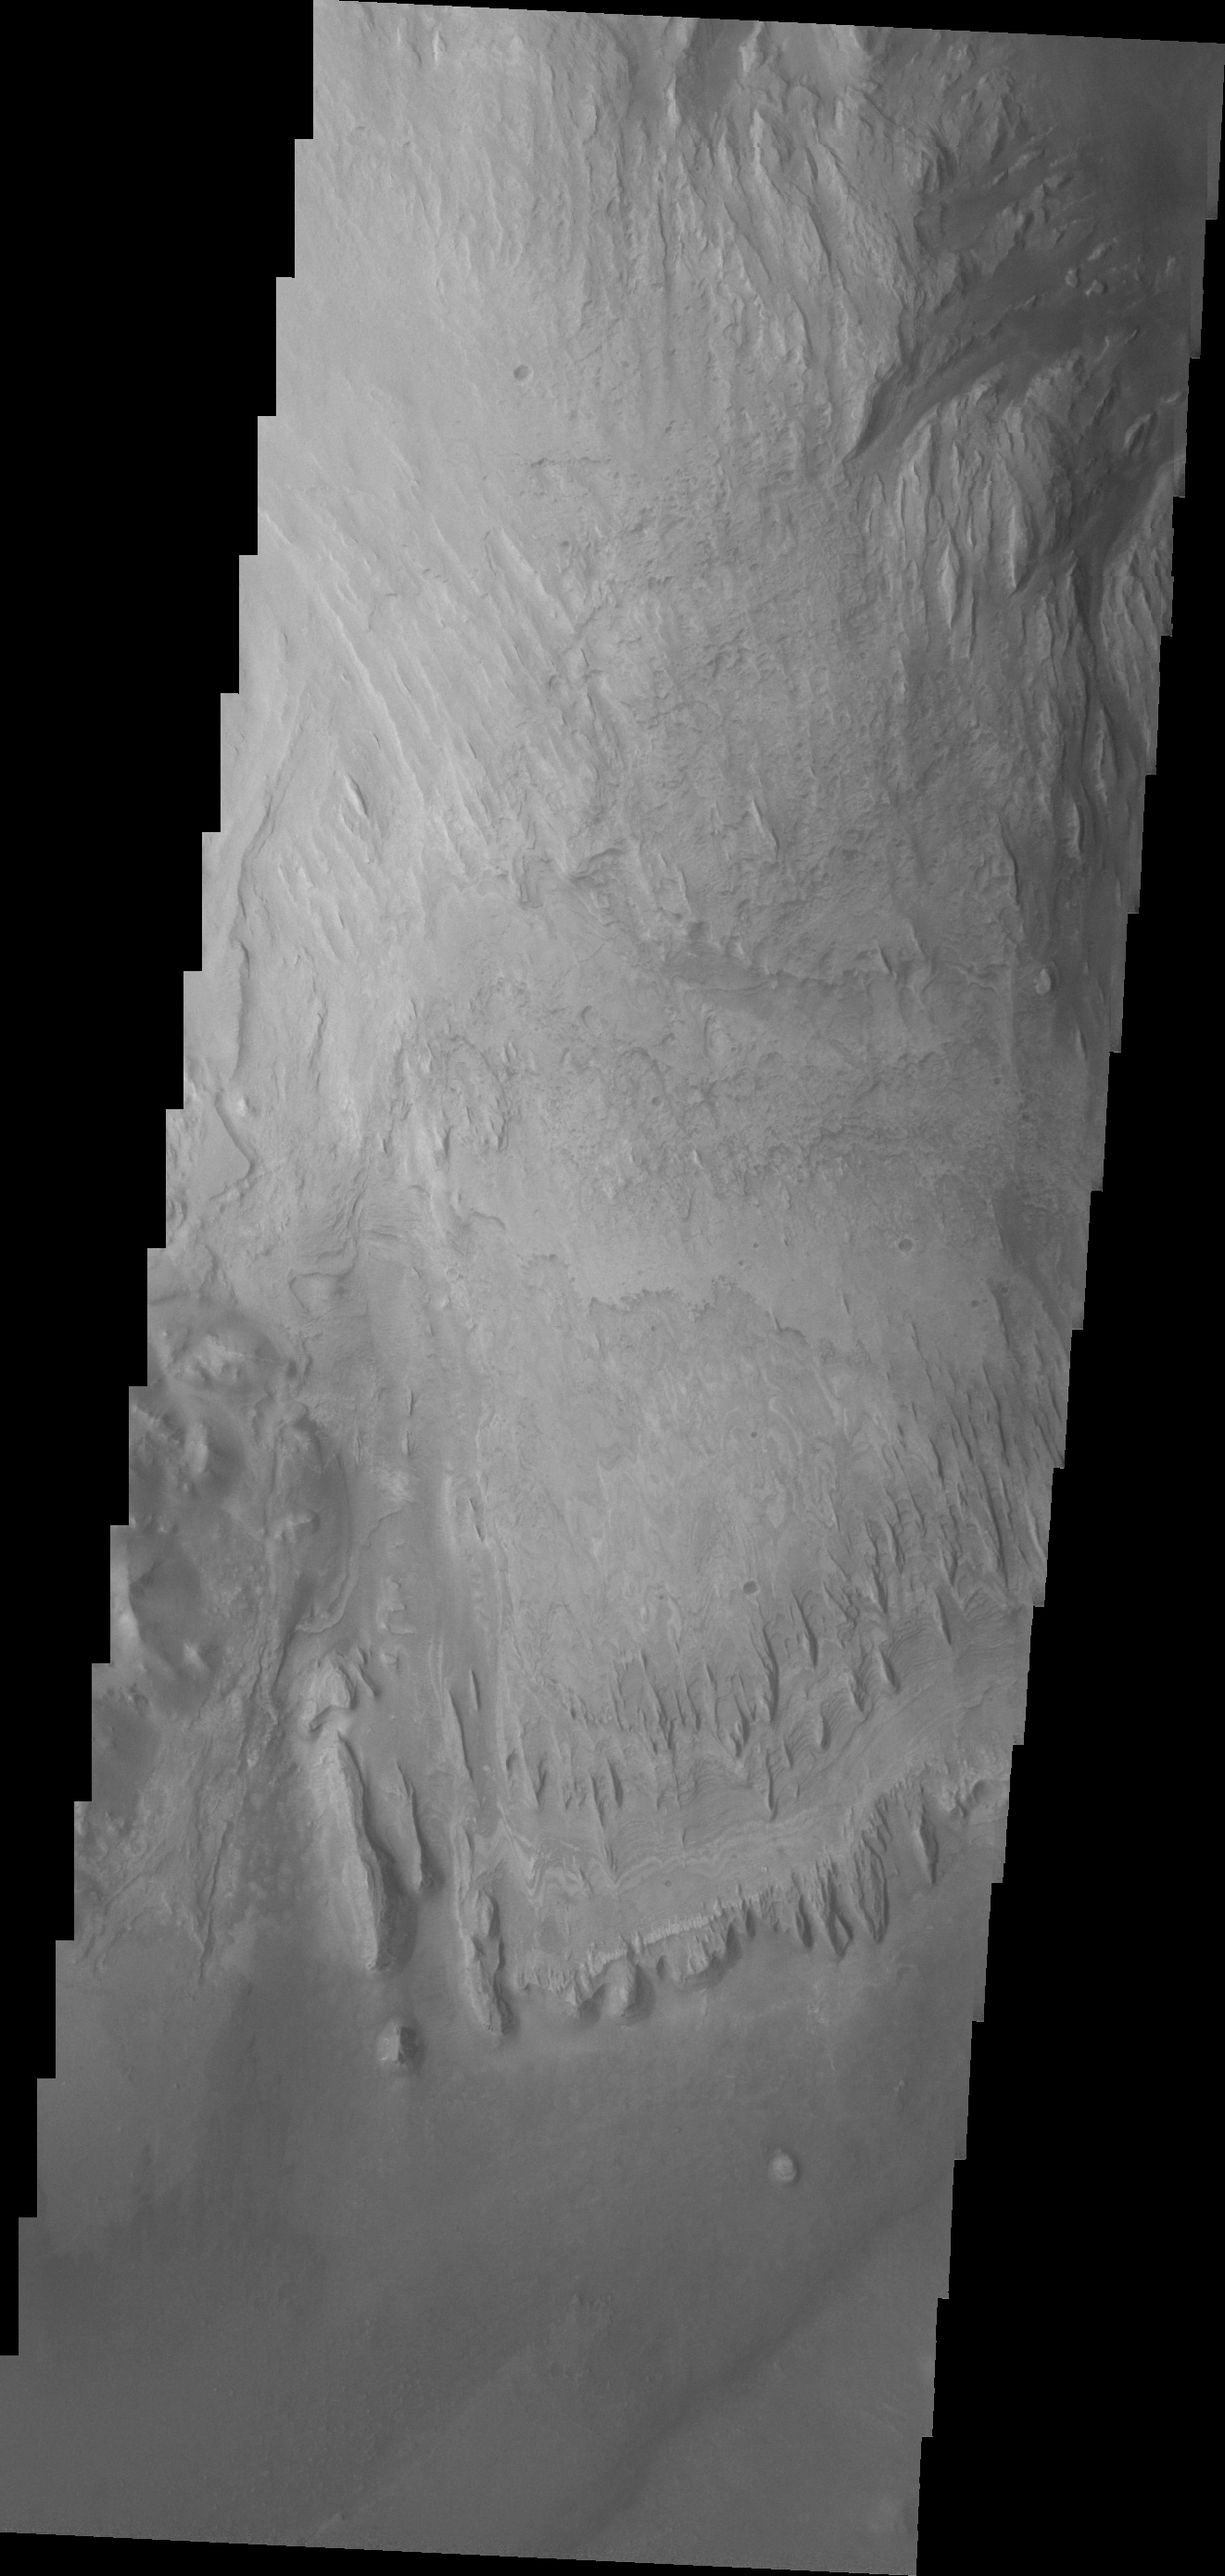

Images of Gale #10

During the month of April Mars will be in conjunction relative to the Earth. This means the Sun is in the line-of-sight between Earth and Mars, and communication between the two planets is almost impossible. For conjunction, the rovers and orbiting spacecraft at Mars continue to operate, but do not send the data to Earth. This recorded data will be sent to Earth when Mars moves away from the sun and the line-of-sight between Earth and Mars is reestablished. During conjunction the THEMIS image of the day will be a visual tour of Gale Crater, the location of the newest rover Curiosity.

This image shows more of the weathering of the eastern side of Mt. Sharp.

Credit: NASA/JPL-Caltech/ASU